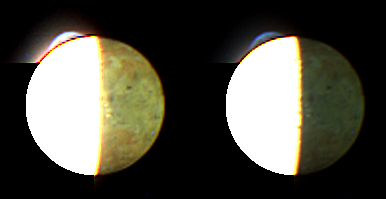

The Colors of the Night

The New Horizons Multispectral Visible Imaging Camera (MVIC) took this image of Jupiter’s volcanic moon Io at 04:30 Universal Time on February 28, 2007, about one hour before New Horizons’ closest approach to Jupiter, from a range of 2.7 million kilometers (1.7 million miles). Part of the Ralph imaging instrument, MVIC is designed for the very faint solar illumination at Pluto, and is too sensitive to image the brightly lit daysides of Jupiter’s moons. Io’s dayside is therefore completely overexposed in this image, and appears white and featureless. However, the Jupiter-lit nightside of Io and the giant plume from the Tvashtar volcano are well exposed, and the versions of the image shown here have been processed to bring out each of these features.

The scale of the original image is 53 kilometers (33 miles) per pixel; Io itself has a diameter of 3,630 kilometers (2,250 miles).

The nightside of Io (left panel) is illuminated brightly enough by Jupiter to reveal many details in full color to MVIC’s sensitive vision. The nightside color has been corrected to account for the greenish hue of Jupiter’s light as seen by MVIC — see the April 2 Featured Image of Io and Europa (

PIA09256

) — so the colors approximate what the human eye would see in daylight illumination. The image shows Io’s reddish-brown polar areas and the yellow and white colors of its equatorial regions, mostly due to various forms of sulfur.

Several dark volcanic centers are also visible — the most prominent, appearing as an elongated spot just above and to the right of the disk’s center, is called Fjorgynn. Near the disk center, just over the night side of the terminator (the line separating day and night), is a row of three or four pale yellow patches, which likely are volcanic plumes catching the setting sun. These features have caught the attention of New Horizons scientists because no major plumes have been seen previously in this region of Io, and it is rare for Io’s plumes to cluster so closely together.

The right panel shows the bluish color of the plume from Tvashtar, rising above the overexposed edge of Io’s disk at the 11 o’clock position. The plume is blue because it contains fine dust that preferentially scatters blue light, in the same way that smoke appears blue. The red line on the edge of the disk, below the plume, is an artifact caused by the overexposure of Io’s surface.

The image is centered at Io coordinates 26 degrees west, 6 degrees south, and is produced using MVIC’s blue, red and near-infrared filters. In the original image, the overexposure of Io’s dayside hemisphere caused extensive electronic “blooming” of the image toward the left and bottom edges of the frame, and this has been removed from the versions shown here.

Credit: NASA/Johns Hopkins University Applied Physics Laboratory/Southwest Research Institute